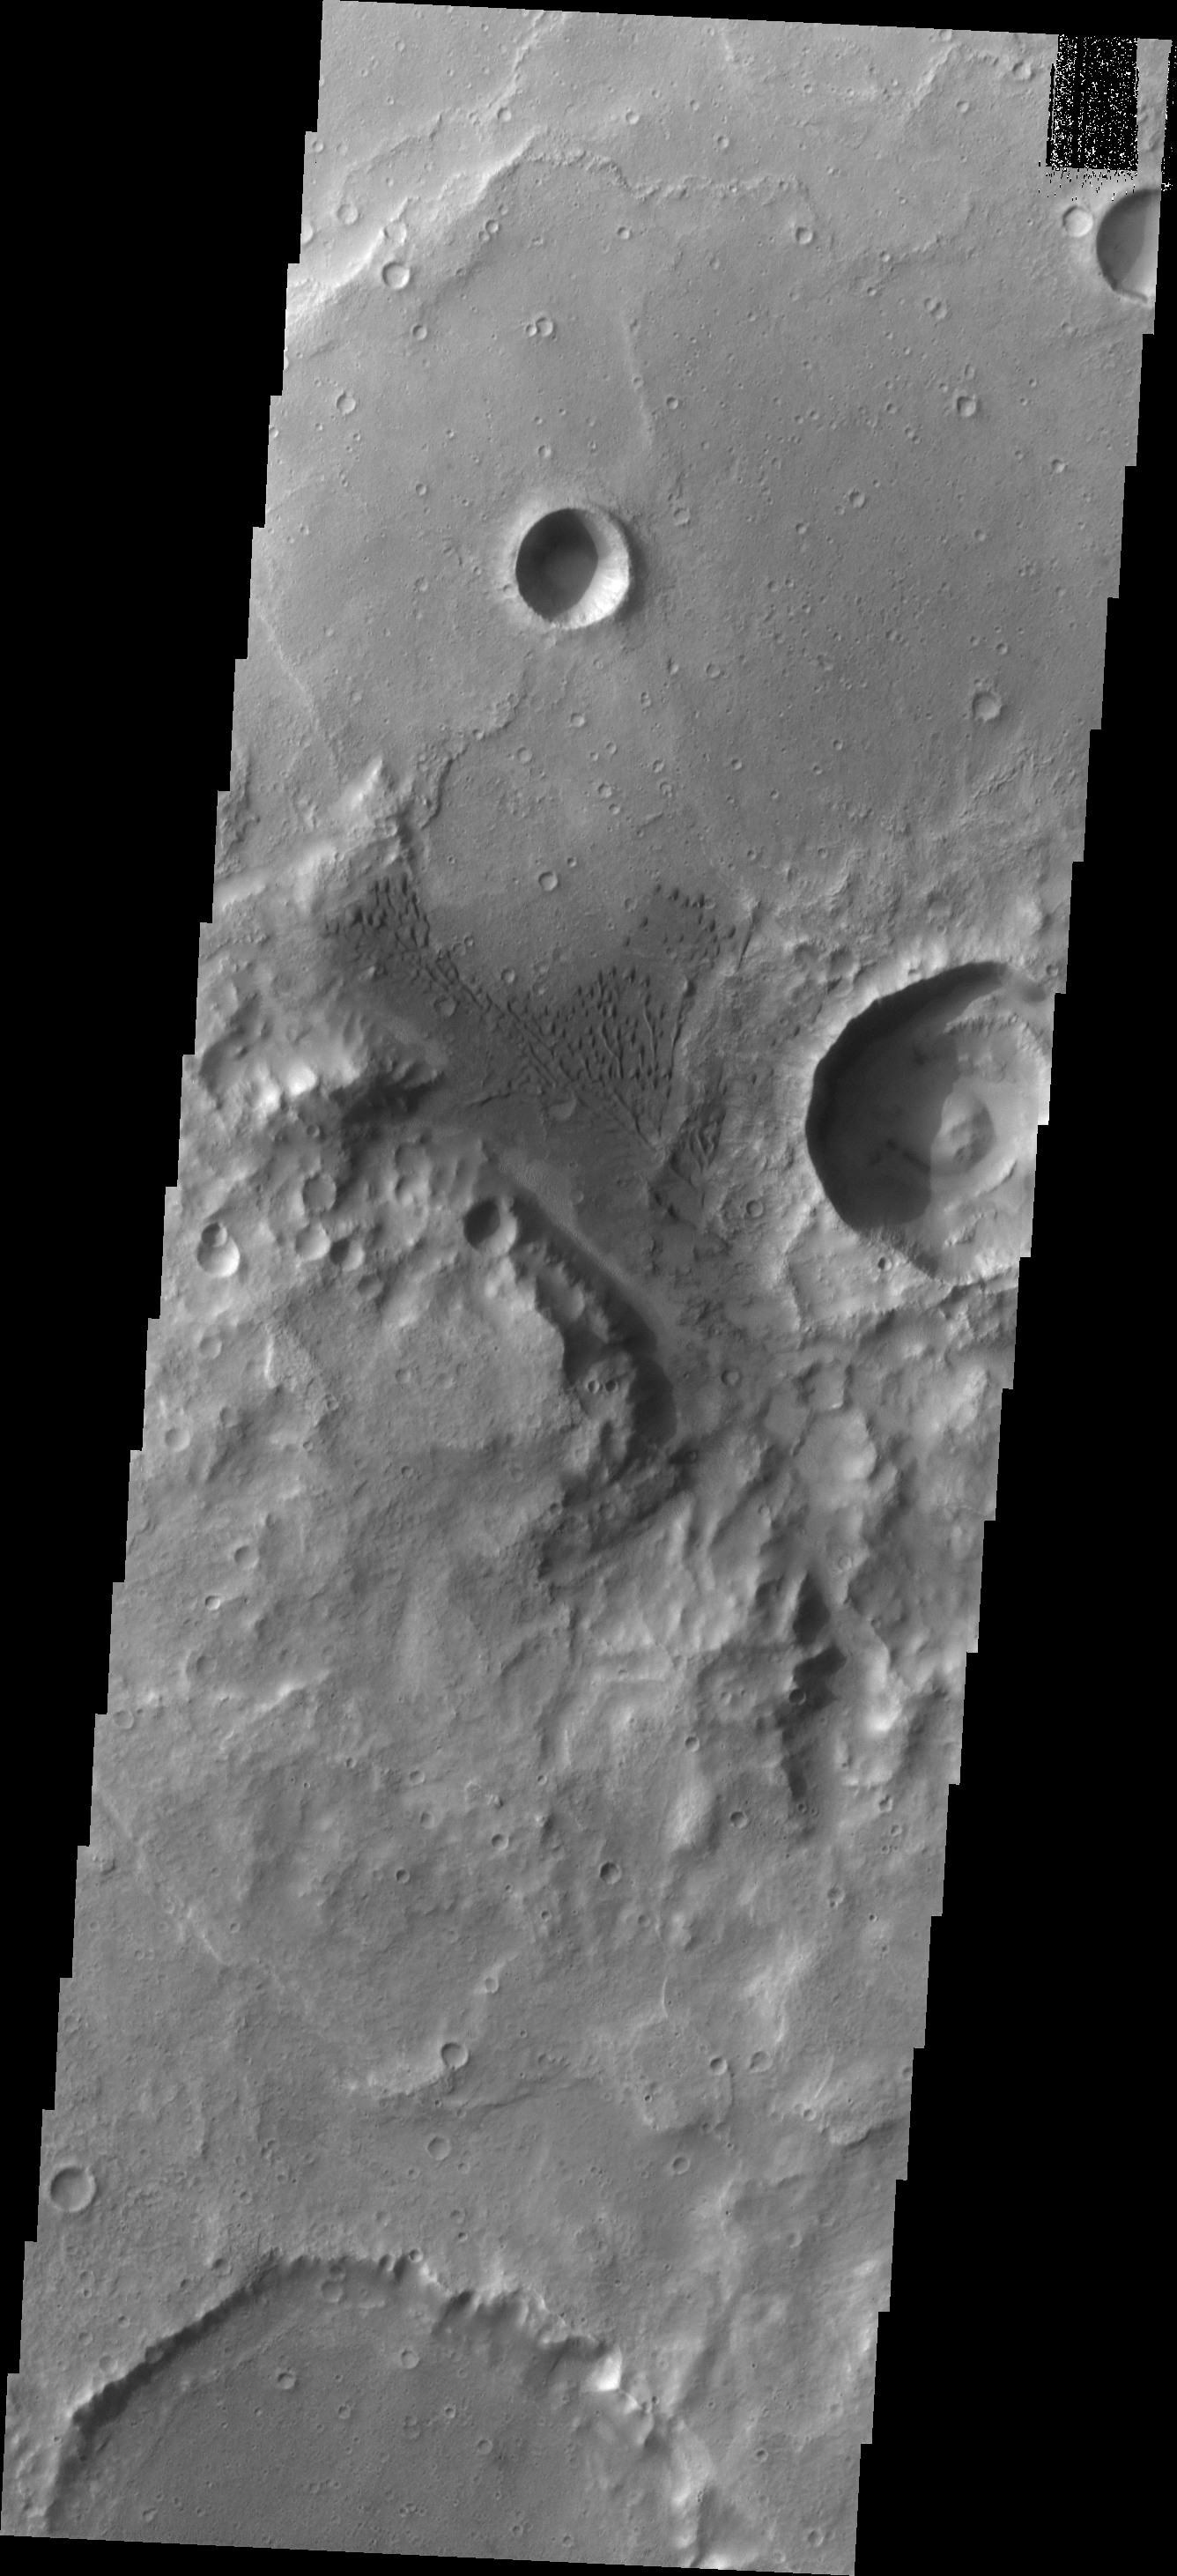

Crater Dunes

This group of dunes is located on the floor of an unnamed crater in Terra Cimmeria.

Image information: VIS instrument. Latitude -9.0N, Longitude 128.3E. 18 meter/pixel resolution.

Please see the THEMIS Data Citation Note for details on crediting THEMIS images.

Note: this THEMIS visual image has not been radiometrically nor geometrically calibrated for this preliminary release. An empirical correction has been performed to remove instrumental effects. A linear shift has been applied in the cross-track and down-track direction to approximate spacecraft and planetary motion. Fully calibrated and geometrically projected images will be released through the Planetary Data System in accordance with Project policies at a later time.

NASA’s Jet Propulsion Laboratory manages the 2001 Mars Odyssey mission for NASA’s Office of Space Science, Washington, D.C. The Thermal Emission Imaging System (THEMIS) was developed by Arizona State University, Tempe, in collaboration with Raytheon Santa Barbara Remote Sensing. The THEMIS investigation is led by Dr. Philip Christensen at Arizona State University. Lockheed Martin Astronautics, Denver, is the prime contractor for the Odyssey project, and developed and built the orbiter. Mission operations are conducted jointly from Lockheed Martin and from JPL, a division of the California Institute of Technology in Pasadena.

Credit: NASA/JPL/ASU